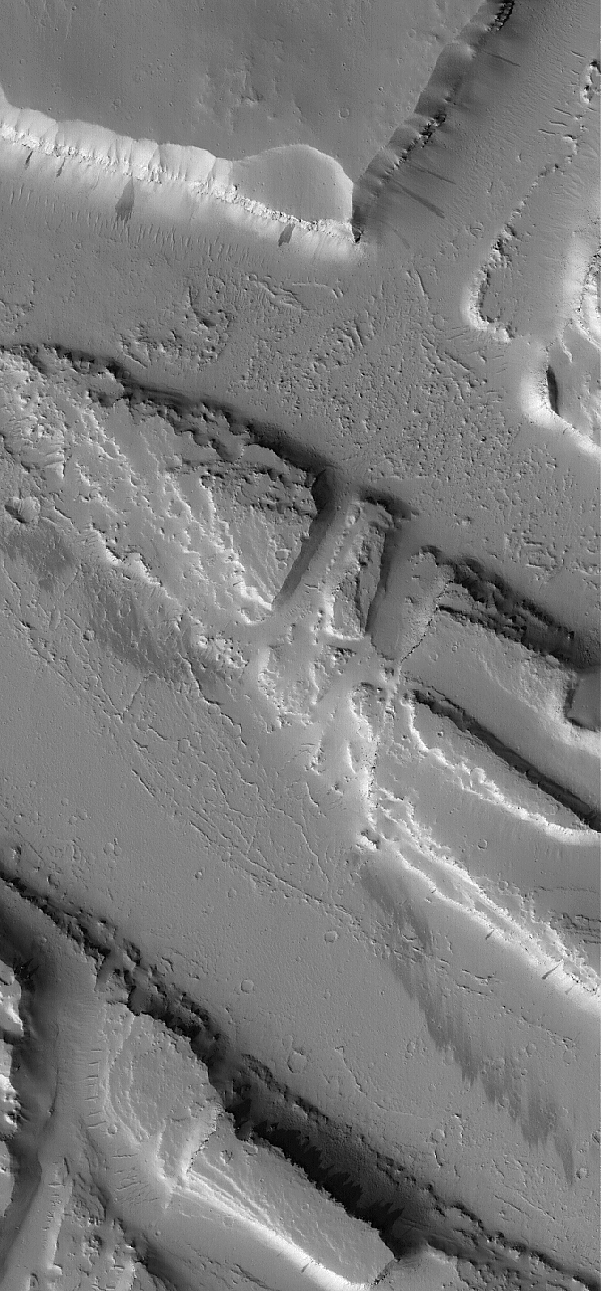

Troughs in Tharsis

11 July 2005
This Mars Global Surveyor (MGS) Mars Orbiter Camera (MOC) image shows a suite of troughs in the Tharsis region that were also the site of some catastrophic floods. These features are located northwest of the volcano, Jovis Tholus.

Location near: 1220.7°N, 118.6°W
Image width: ~3 km (~1.9 mi)
Illumination from: lower left
Season: Northern Autumn

Credit: NASA/JPL/Malin Space Science Systems